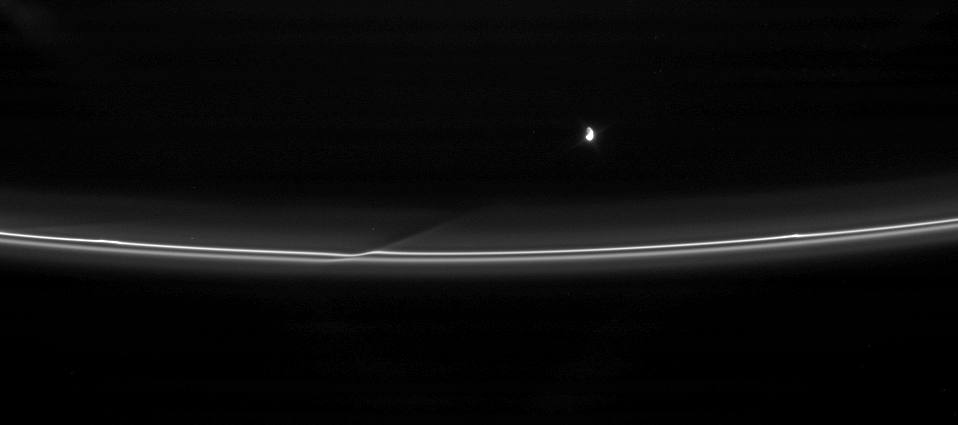

Hit and Run

Prometheus pulls away from an encounter with Saturn’s F ring, leaving behind a reminder of its passage.

Prometheus (102 kilometers, or 63 miles across) approaches closely to the F ring once during each circuit around Saturn, disturbing the orbits of the small particles in the ring and creating a streamer of material that then shears out, following the moon as it speeds off.

This view looks toward the unilluminated side of the rings from about 37 degrees above the ringplane. Prometheus is brightly lit by the Sun on one side and lit more modestly by Saturn’s reflected light on the other side.

The image was taken in visible light with the Cassini spacecraft narrow-angle camera on April 18, 2007 at a distance of approximately 2 million kilometers (1.2 million miles) from Prometheus and at a Sun-Prometheus-spacecraft, or phase, angle of 87 degrees. Image scale is 12 kilometers (7 miles) per pixel.

The Cassini-Huygens mission is a cooperative project of NASA, the European Space Agency and the Italian Space Agency. The Jet Propulsion Laboratory, a division of the California Institute of Technology in Pasadena, manages the mission for NASA’s Science Mission Directorate, Washington, D.C. The Cassini orbiter and its two onboard cameras were designed, developed and assembled at JPL. The imaging operations center is based at the Space Science Institute in Boulder, Colo.

Credit: NASA/JPL/Space Science Institute